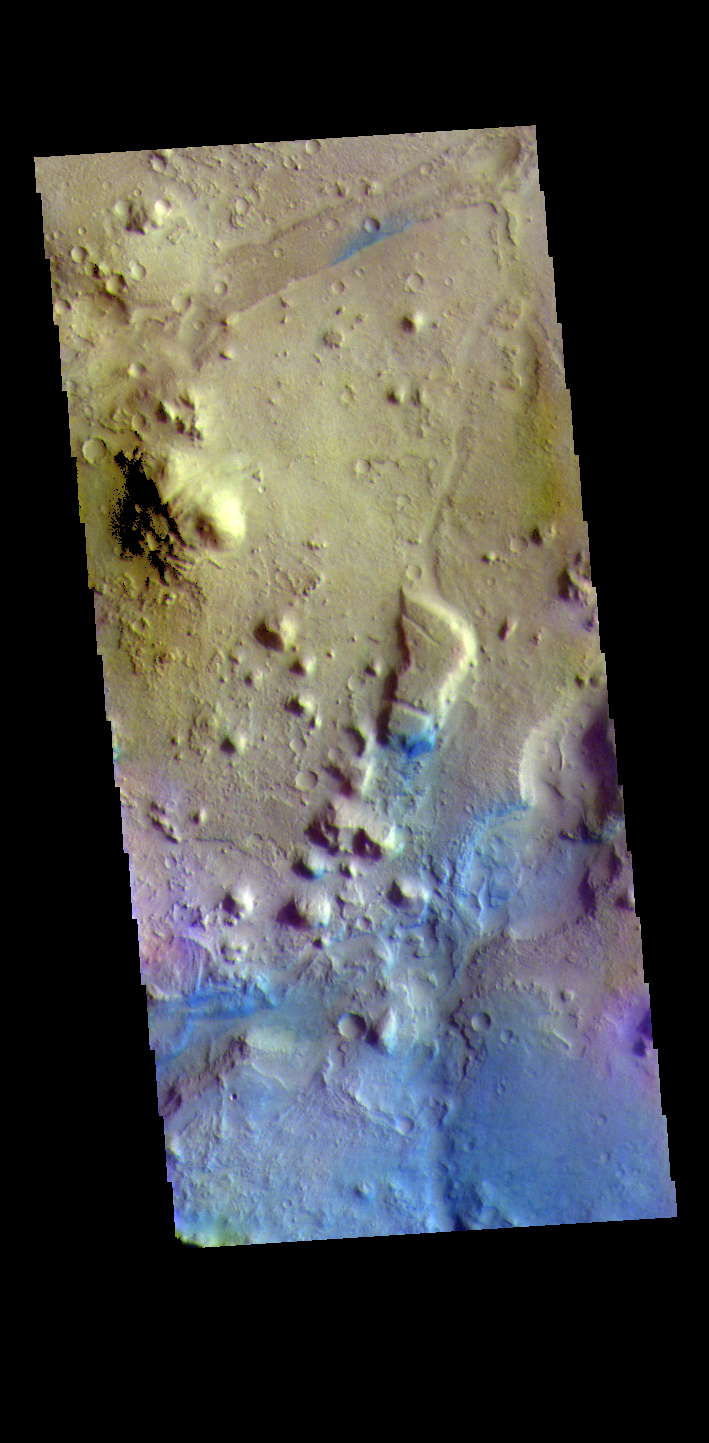

Nili Fossae – False Color

The THEMIS VIS camera contains 5 filters. The data from different filters can be combined in multiple ways to create a false color image. These false color images may reveal subtle variations of the surface not easily identified in a single band image. Today’s false color image shows a small section of Nili Fossae. The linear depression at the top of the image is one of the Nili Fossae graben. Dark blue in this filter combination indicates basaltic sand.

Credit: NASA/JPL-Caltech/ASU